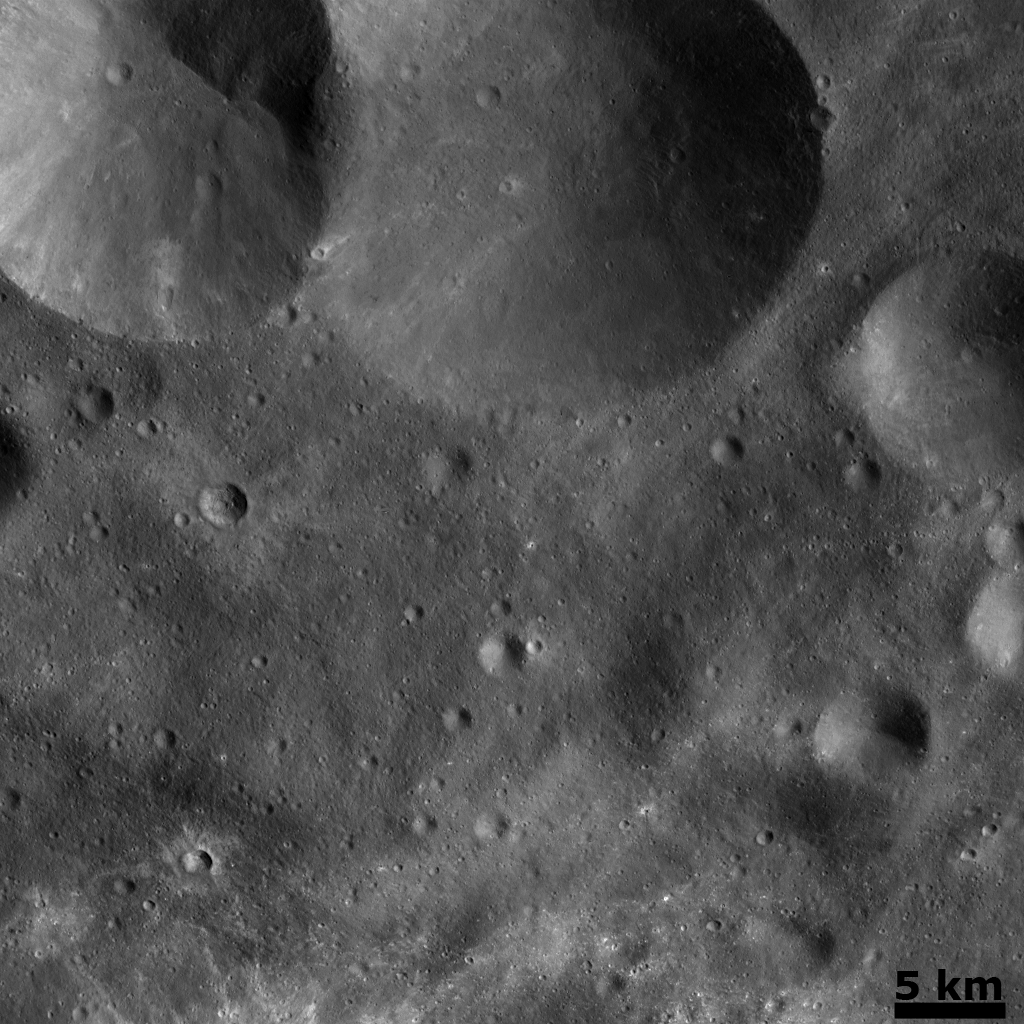

Vesta’s Cratered Landscape: Double Crater and Craters with Bright Ejecta

This Dawn FC (framing camera) image is dominated by a double crater, which is located in the top of the image. The left side crater is 18 km in diameter and the right side crater is 23 km in diameter. This double crater may have been formed by the simultaneous impact of a binary asteroid. Binary asteroids are asteroids that orbit their mutual center of mass. As they orbit a mutual center of mass they move on a nearly identical path through the solar system. Thus, when they are on a collision course with another body in the solar system, such as Vesta, they will both impact the body and create overlapping craters. It is unlikely that this double crater was formed by one impact and then another because both of the craters seem to have a similar freshness and hence a similar age. It is unlikely that two non-binary asteroids would impact nearly the same spot on Vesta at a similar time. Other remarkable features across the image are young, small craters featuring bright ejecta rays. The bright linear rays at the bottom of the image originate from craters outside of the imaged area.

This image is centered in Vesta’s Tuccia quadrangle and the center latitude and longitude of the image is 31.2°S, 203.7°E. NASA’s Dawn spacecraft obtained this image with its framing camera on November 8th 2011. This image was taken through the camera’s clear filter. The distance to the surface of Vesta is 483 km and the image has a resolution of about 45 meters per pixel. This image was acquired during the transfer to LAMO (Low Altitude Mapping Orbit) phase of the mission.

The Dawn mission to Vesta and Ceres is managed by NASA’s Jet Propulsion Laboratory, a division of the California Institute of Technology in Pasadena, for NASA’s Science Mission Directorate, Washington D.C. UCLA is responsible for overall Dawn mission science. Dawn’s VIR was provided by ASI, the Italian Space Agency and is managed by INAF, Italy’s National Institute for Astrophysics, in collaboration with Selex Galileo, where it was built.

Credit: NASA/JPL-Caltech/UCLA/MPS/DLR/IDA